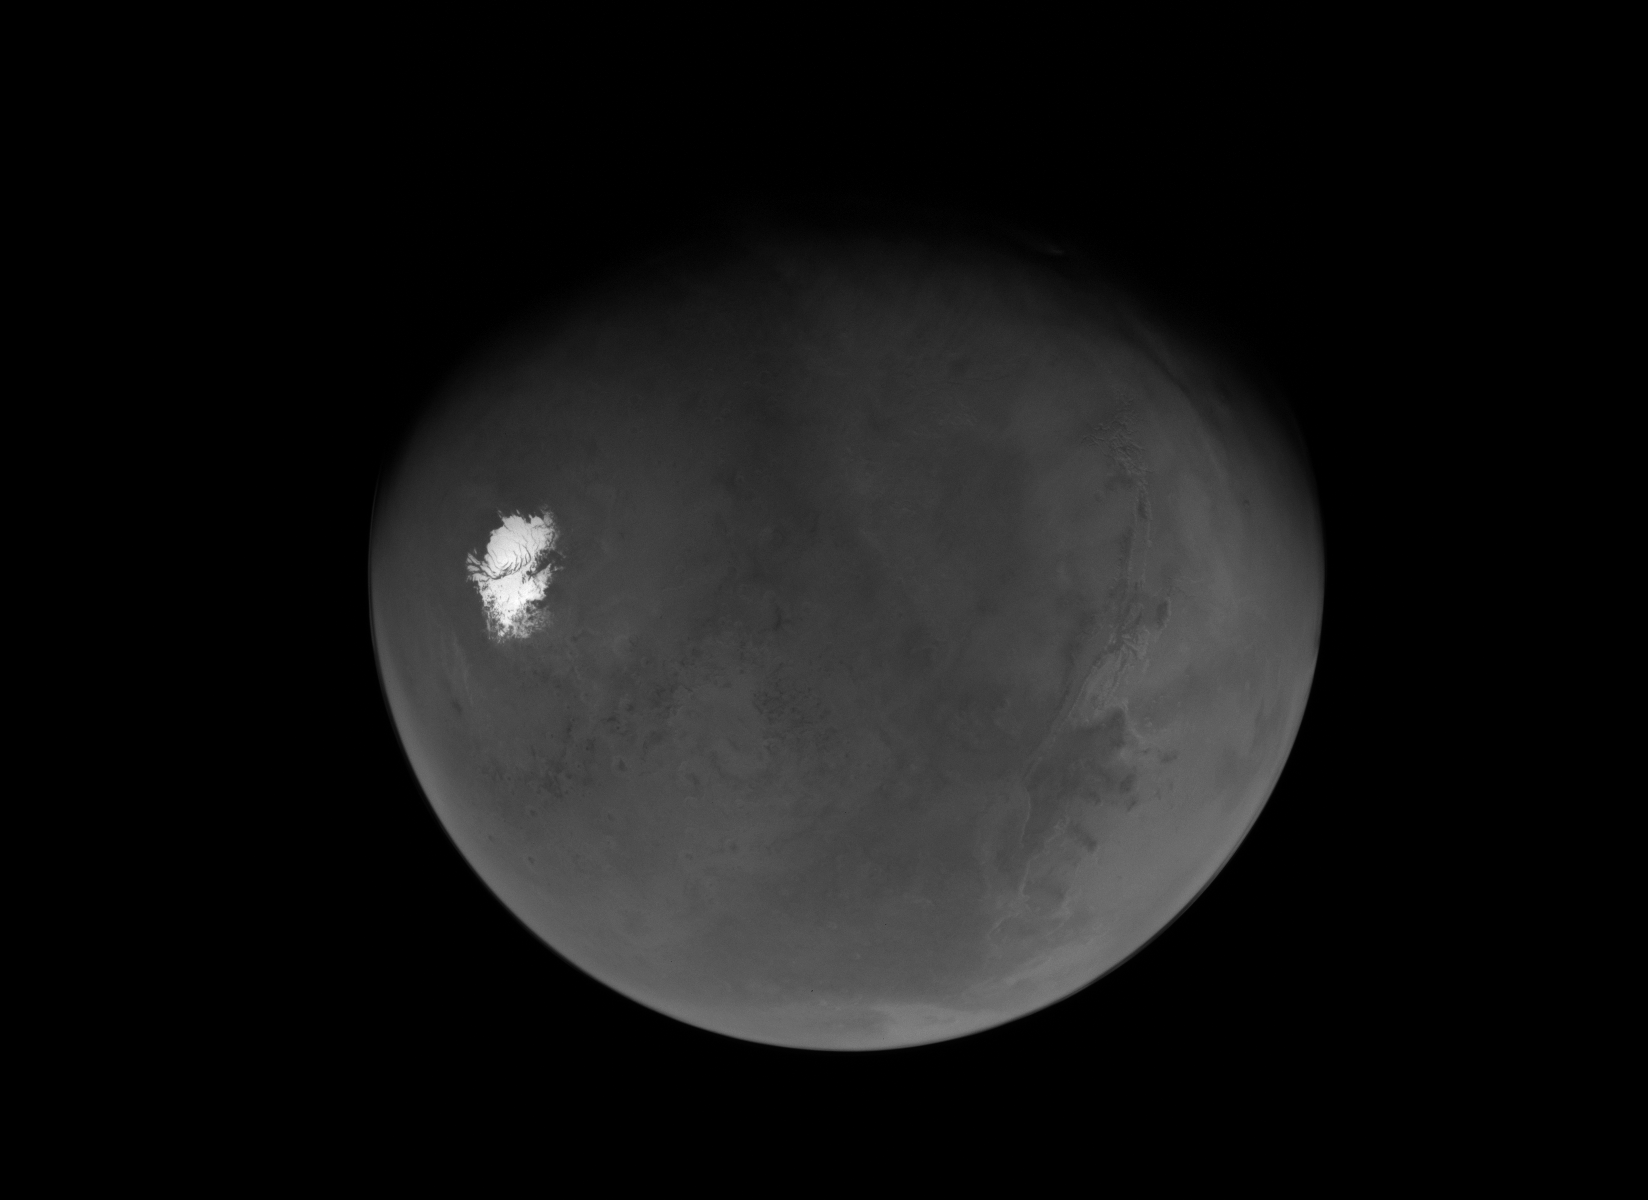

NASA’s Psyche Mission Sees Mars’ South Pole After Flyby

This is Psyche’s first view of a nearly “full Mars” seen shortly after the spacecraft’s closest approach to the planet on May 15, 2026. The view extends from the south polar cap northwards to the Valles Marineris canyon system and beyond.

With Mars in the rearview mirror, the spacecraft will soon resume use of its solar-electric propulsion system to make a beeline to the main asteroid belt, between the orbits of Mars and Jupiter. When it arrives in August 2029, it will insert itself into orbit around the asteroid Psyche, which is thought to be the partial core of a planetesimal, a building block of an early planet.

Credit: NASA/JPL-Caltech/ASU